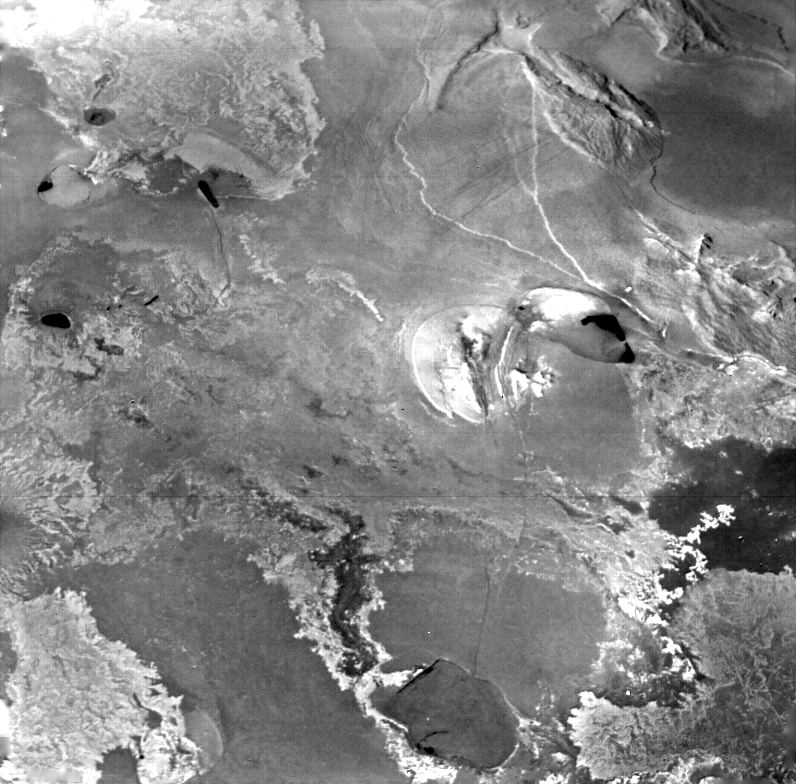

Io – South Pole

This image was acquired by Voyager 1 as it approached close passage by the south pole of Io, the innermost of the four large Galilean satellites. This image was acquired at a range of 82,500 kilometers and shows an area approximately 600 km (350 miles) on a side. The sun shines from the left about 45 above the horizon as seen from the surface. The region shown is in Io’s equatorial region and contains a myriad of complex features. A variety of features are visible: mountain and plateaus bounded by scarps that vary from irregular to linear, vast smooth plains, rough bright areas that may evidence curious erosion. The Voyager Project is managed and controlled by the Jet Propulsion Laboratory for NASA’s Office of Space Science.

Credit: NASA/JPL